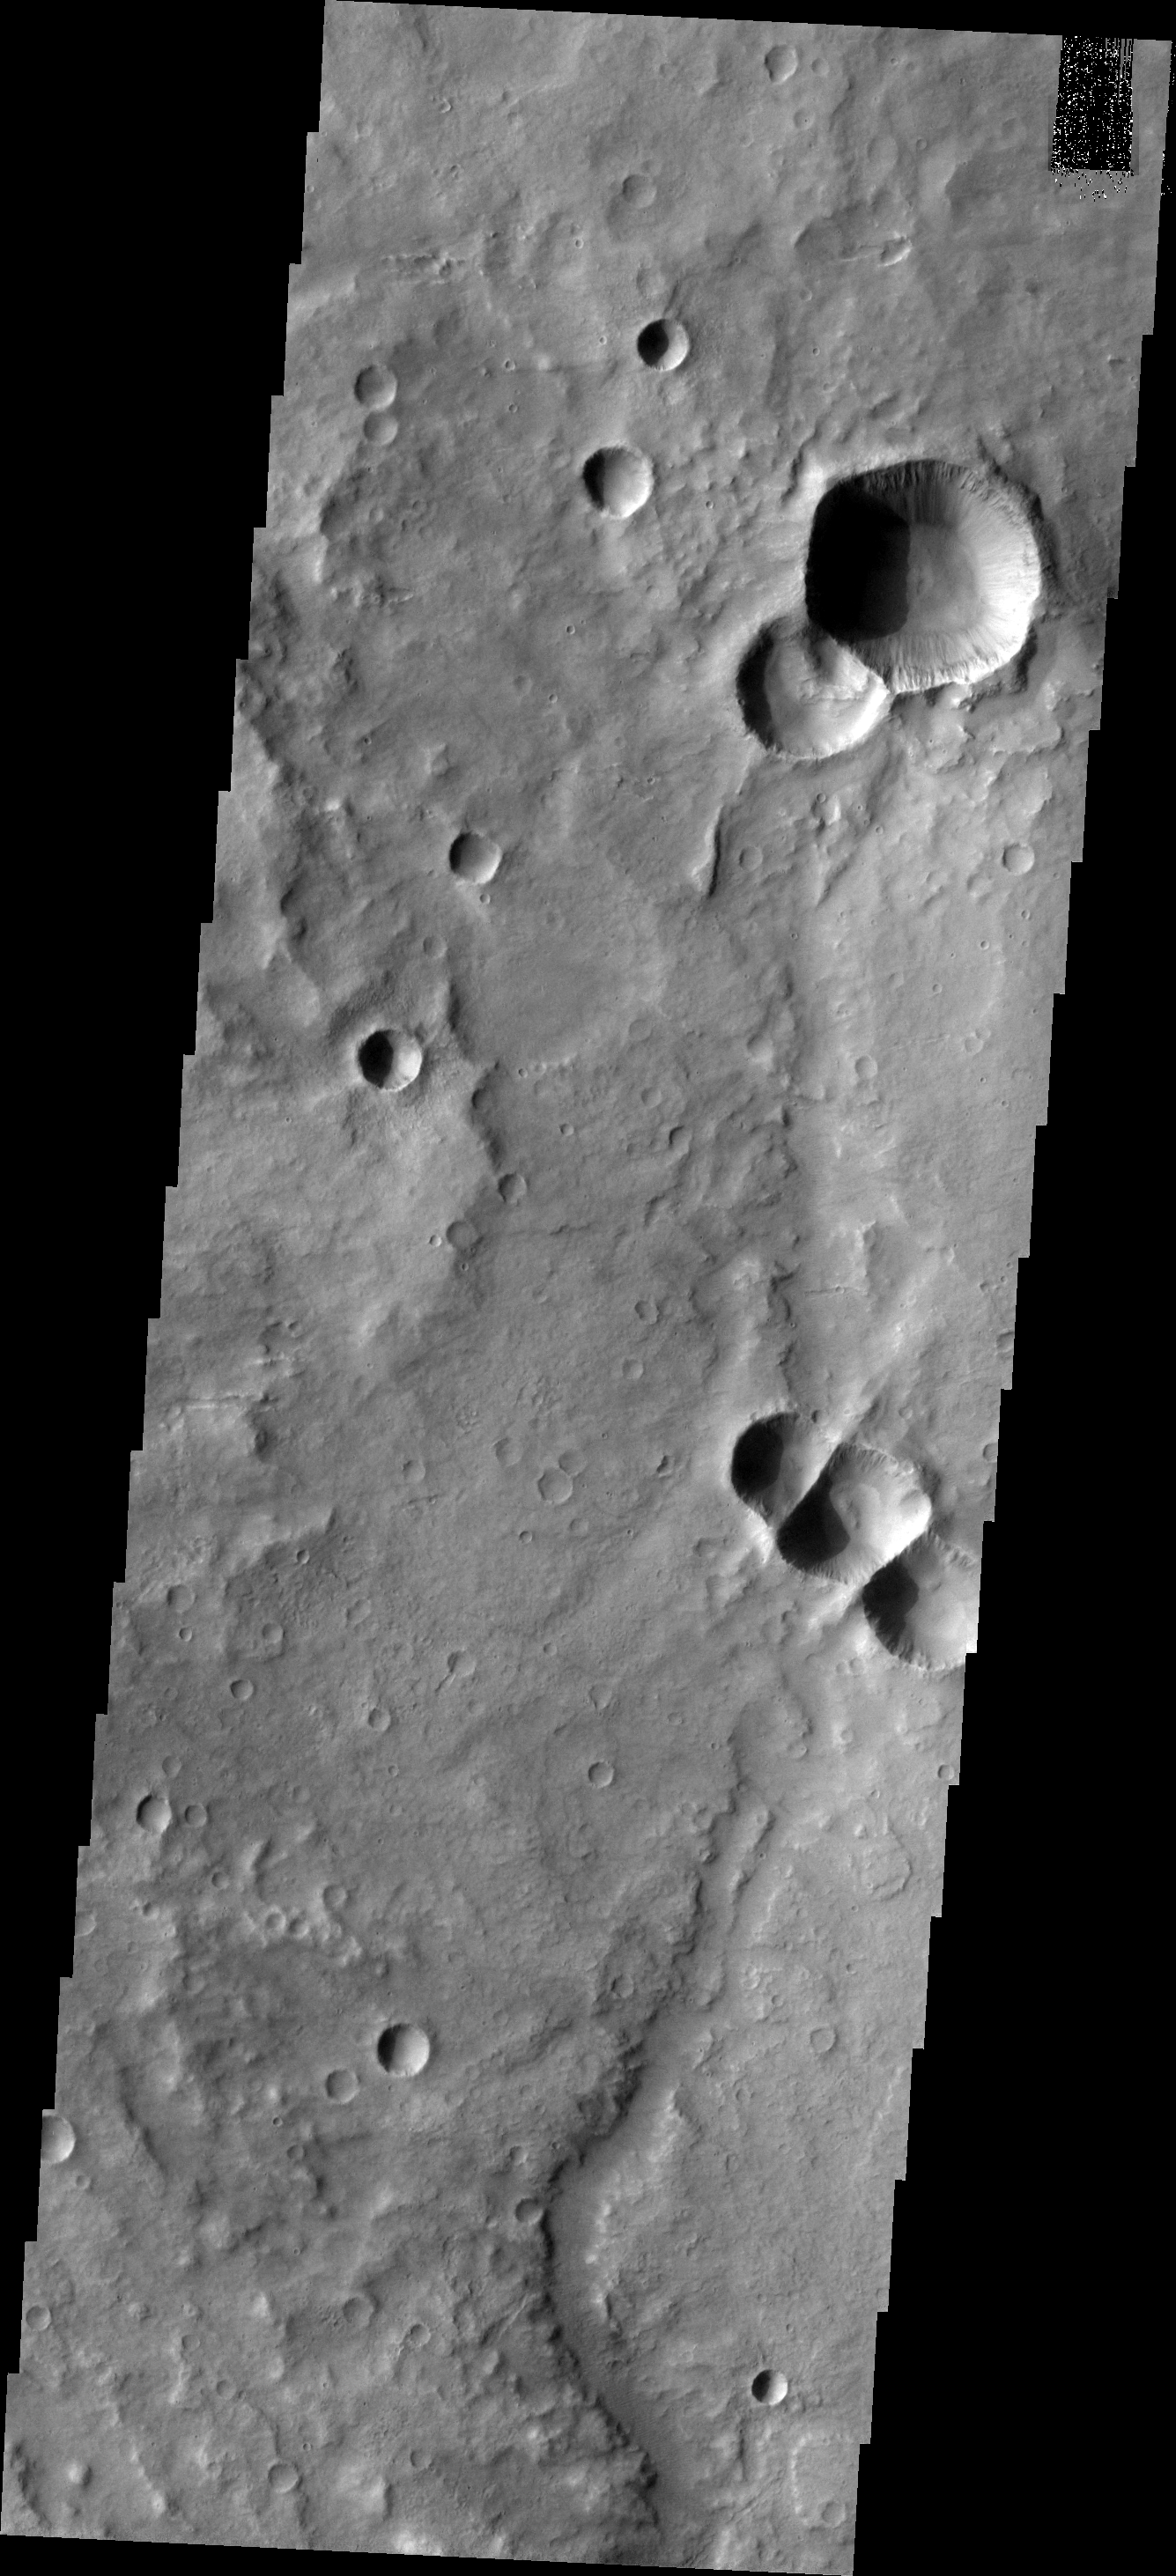

Triplet Crater

It is not uncommon for multiple pieces of a meteor to impact Mars close together at the same time. When this happens, the craters that are formed overlap and the force of the impacts results in a linear wall separating the side-by-side form-at-the-same-time craters. This image shows where three craters were created simultaneously.

Image information: VIS instrument. Latitude -10.1N, Longitude 100.3E. 18 meter/pixel resolution.

Please see the THEMIS Data Citation Note for details on crediting THEMIS images.

Note: this THEMIS visual image has not been radiometrically nor geometrically calibrated for this preliminary release. An empirical correction has been performed to remove instrumental effects. A linear shift has been applied in the cross-track and down-track direction to approximate spacecraft and planetary motion. Fully calibrated and geometrically projected images will be released through the Planetary Data System in accordance with Project policies at a later time.

NASA’s Jet Propulsion Laboratory manages the 2001 Mars Odyssey mission for NASA’s Office of Space Science, Washington, D.C. The Thermal Emission Imaging System (THEMIS) was developed by Arizona State University, Tempe, in collaboration with Raytheon Santa Barbara Remote Sensing. The THEMIS investigation is led by Dr. Philip Christensen at Arizona State University. Lockheed Martin Astronautics, Denver, is the prime contractor for the Odyssey project, and developed and built the orbiter. Mission operations are conducted jointly from Lockheed Martin and from JPL, a division of the California Institute of Technology in Pasadena.

Credit: NASA/JPL/ASU